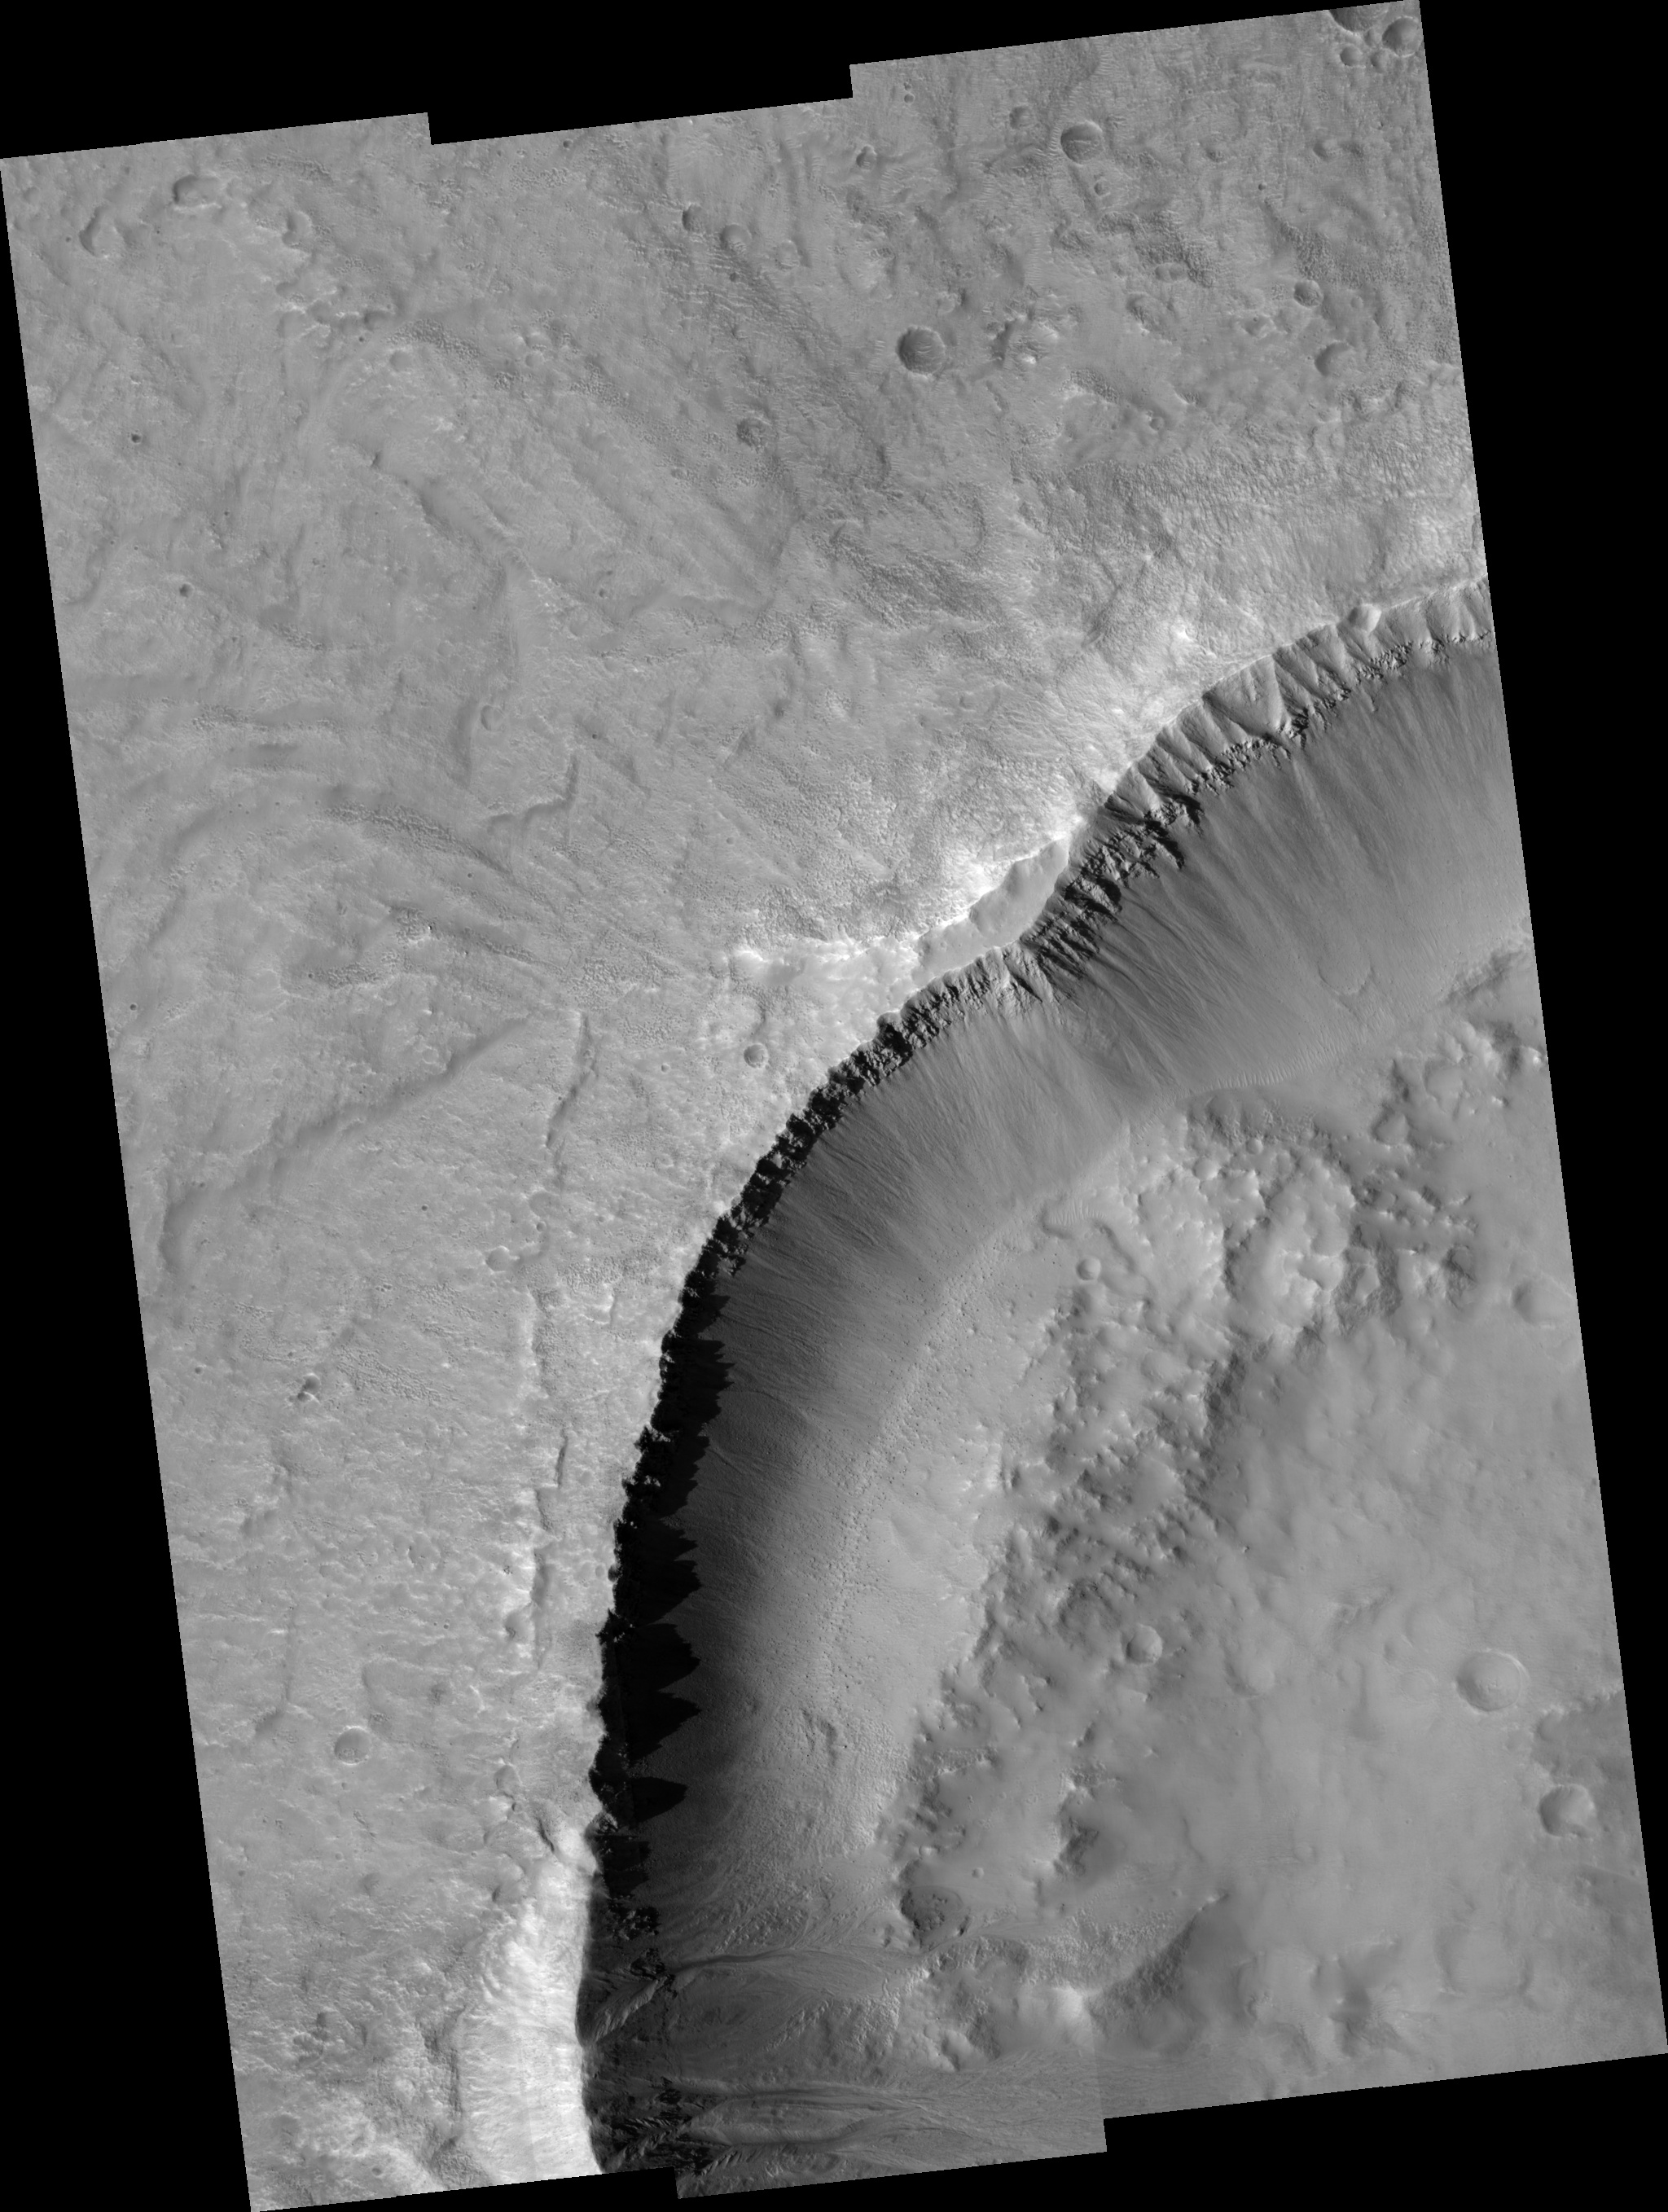

Gullies

Image PSP_001389_2225 was taken by the High Resolution Imaging Science Experiment (HiRISE) camera onboard the Mars Reconnaissance Orbiter spacecraft on November 12, 2006. The complete image is centered at 42.2 degrees latitude, 312.0 degrees East longitude. The range to the target site was 297.5 km (185.9 miles). At this distance the image scale ranges from 29.8 cm/pixel (with 1 x 1 binning) to 119.0 cm/pixel (with 4 x 4 binning). The image shown here has been map-projected to 25 cm/pixel and north is up. The image was taken at a local Mars time of 3:21 PM and the scene is illuminated from the west with a solar incidence angle of 49 degrees, thus the sun was about 41 degrees above the horizon. At a solar longitude of 134.4 degrees, the season on Mars is Northern Summer.

NASA’s Jet Propulsion Laboratory, a division of the California Institute of Technology in Pasadena, manages the Mars Reconnaissance Orbiter for NASA’s Science Mission Directorate, Washington. Lockheed Martin Space Systems, Denver, is the prime contractor for the project and built the spacecraft. The High Resolution Imaging Science Experiment is operated by the University of Arizona, Tucson, and the instrument was built by Ball Aerospace and Technology Corp., Boulder, Colo.

Credit: NASA/JPL/Univ. of Arizona